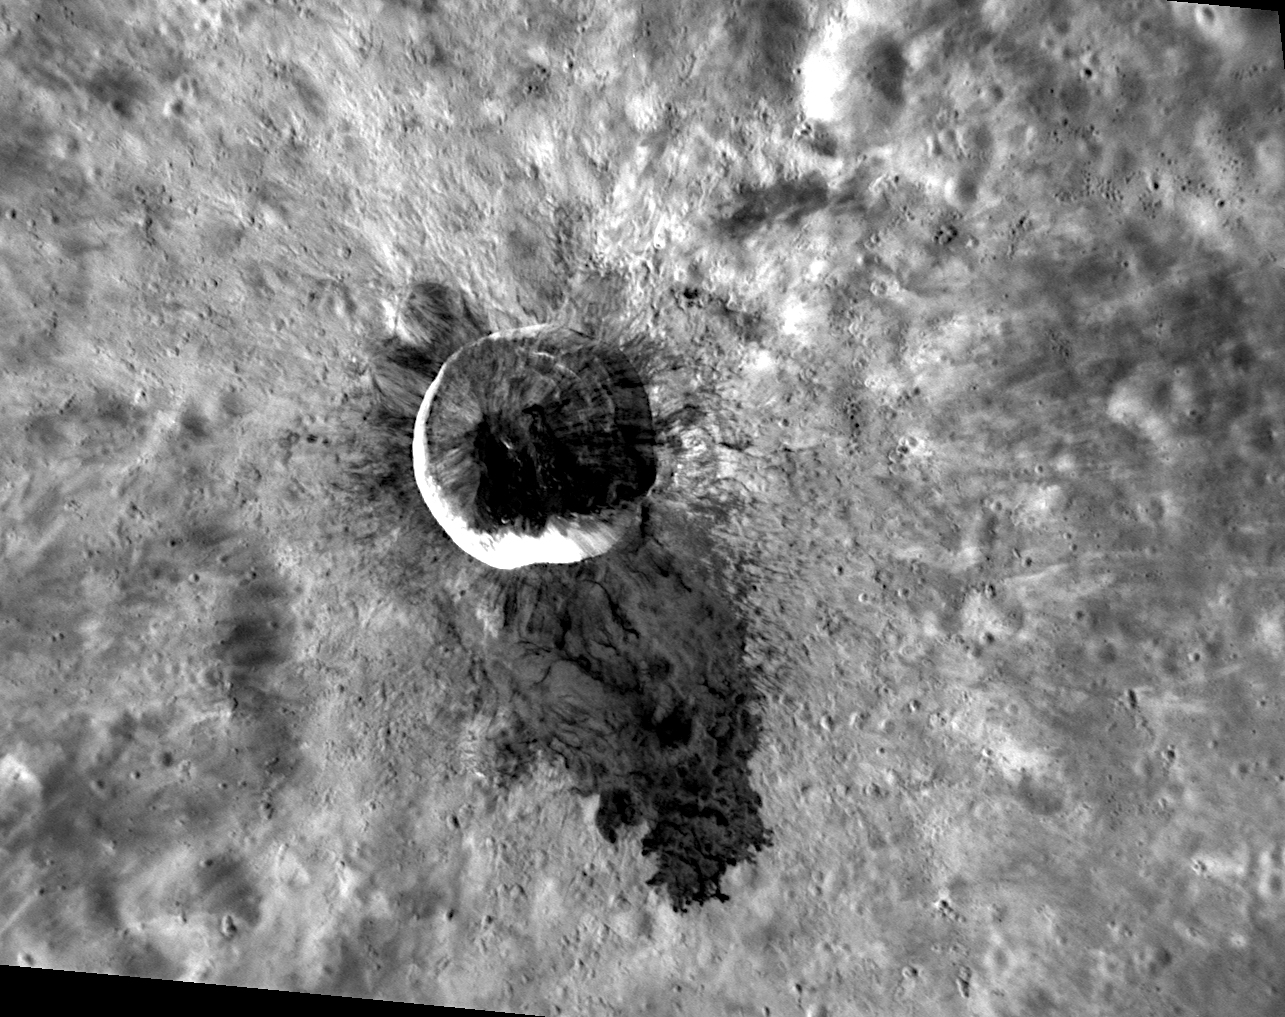

Wonder at Waters

Ever since MESSENGER entered orbit about Mercury in 2011, the dark impact melt flow of Waters crater has been a feature of interest. Targeted color imaging showed the distinctive blue color of the impact melt flow, inspiring the crater to be named for blues legend Muddy Waters in 2012. In 2013, this high-resolution image was acquired, revealing stunning new details of the impact melt flow beyond those visible previously.

This image was acquired as a targeted set of stereo images. Targeted stereo observations are acquired at resolutions much higher than that of the 200-meter/pixel stereo base map. These targets acquired with the NAC enable the detailed topography of Mercury’s surface to be determined for a local area of interest.

Date acquired: September 16, 2013
Image Mission Elapsed Time (MET): 21673915
Image ID: 4834878
Instrument: Narrow Angle Camera (NAC) of the Mercury Dual Imaging System (MDIS)
Center Latitude: -9.00°
Center Longitude: 254.7° E
Resolution: 56 meters/pixel
Scale: Waters crater is 15 kilometers (9 miles) in diameter
Incidence Angle: 44.0°
Emission Angle: 44.8°
Phase Angle: 85.5°

The MESSENGER spacecraft is the first ever to orbit the planet Mercury, and the spacecraft’s seven scientific instruments and radio science investigation are unraveling the history and evolution of the Solar System’s innermost planet. MESSENGER acquired over 150,000 images and extensive other data sets. MESSENGER is capable of continuing orbital operations until early 2015.

For information regarding the use of images, see the MESSENGER image use policy.

Credit: NASA/Johns Hopkins University Applied Physics Laboratory/Carnegie Institution of Washington